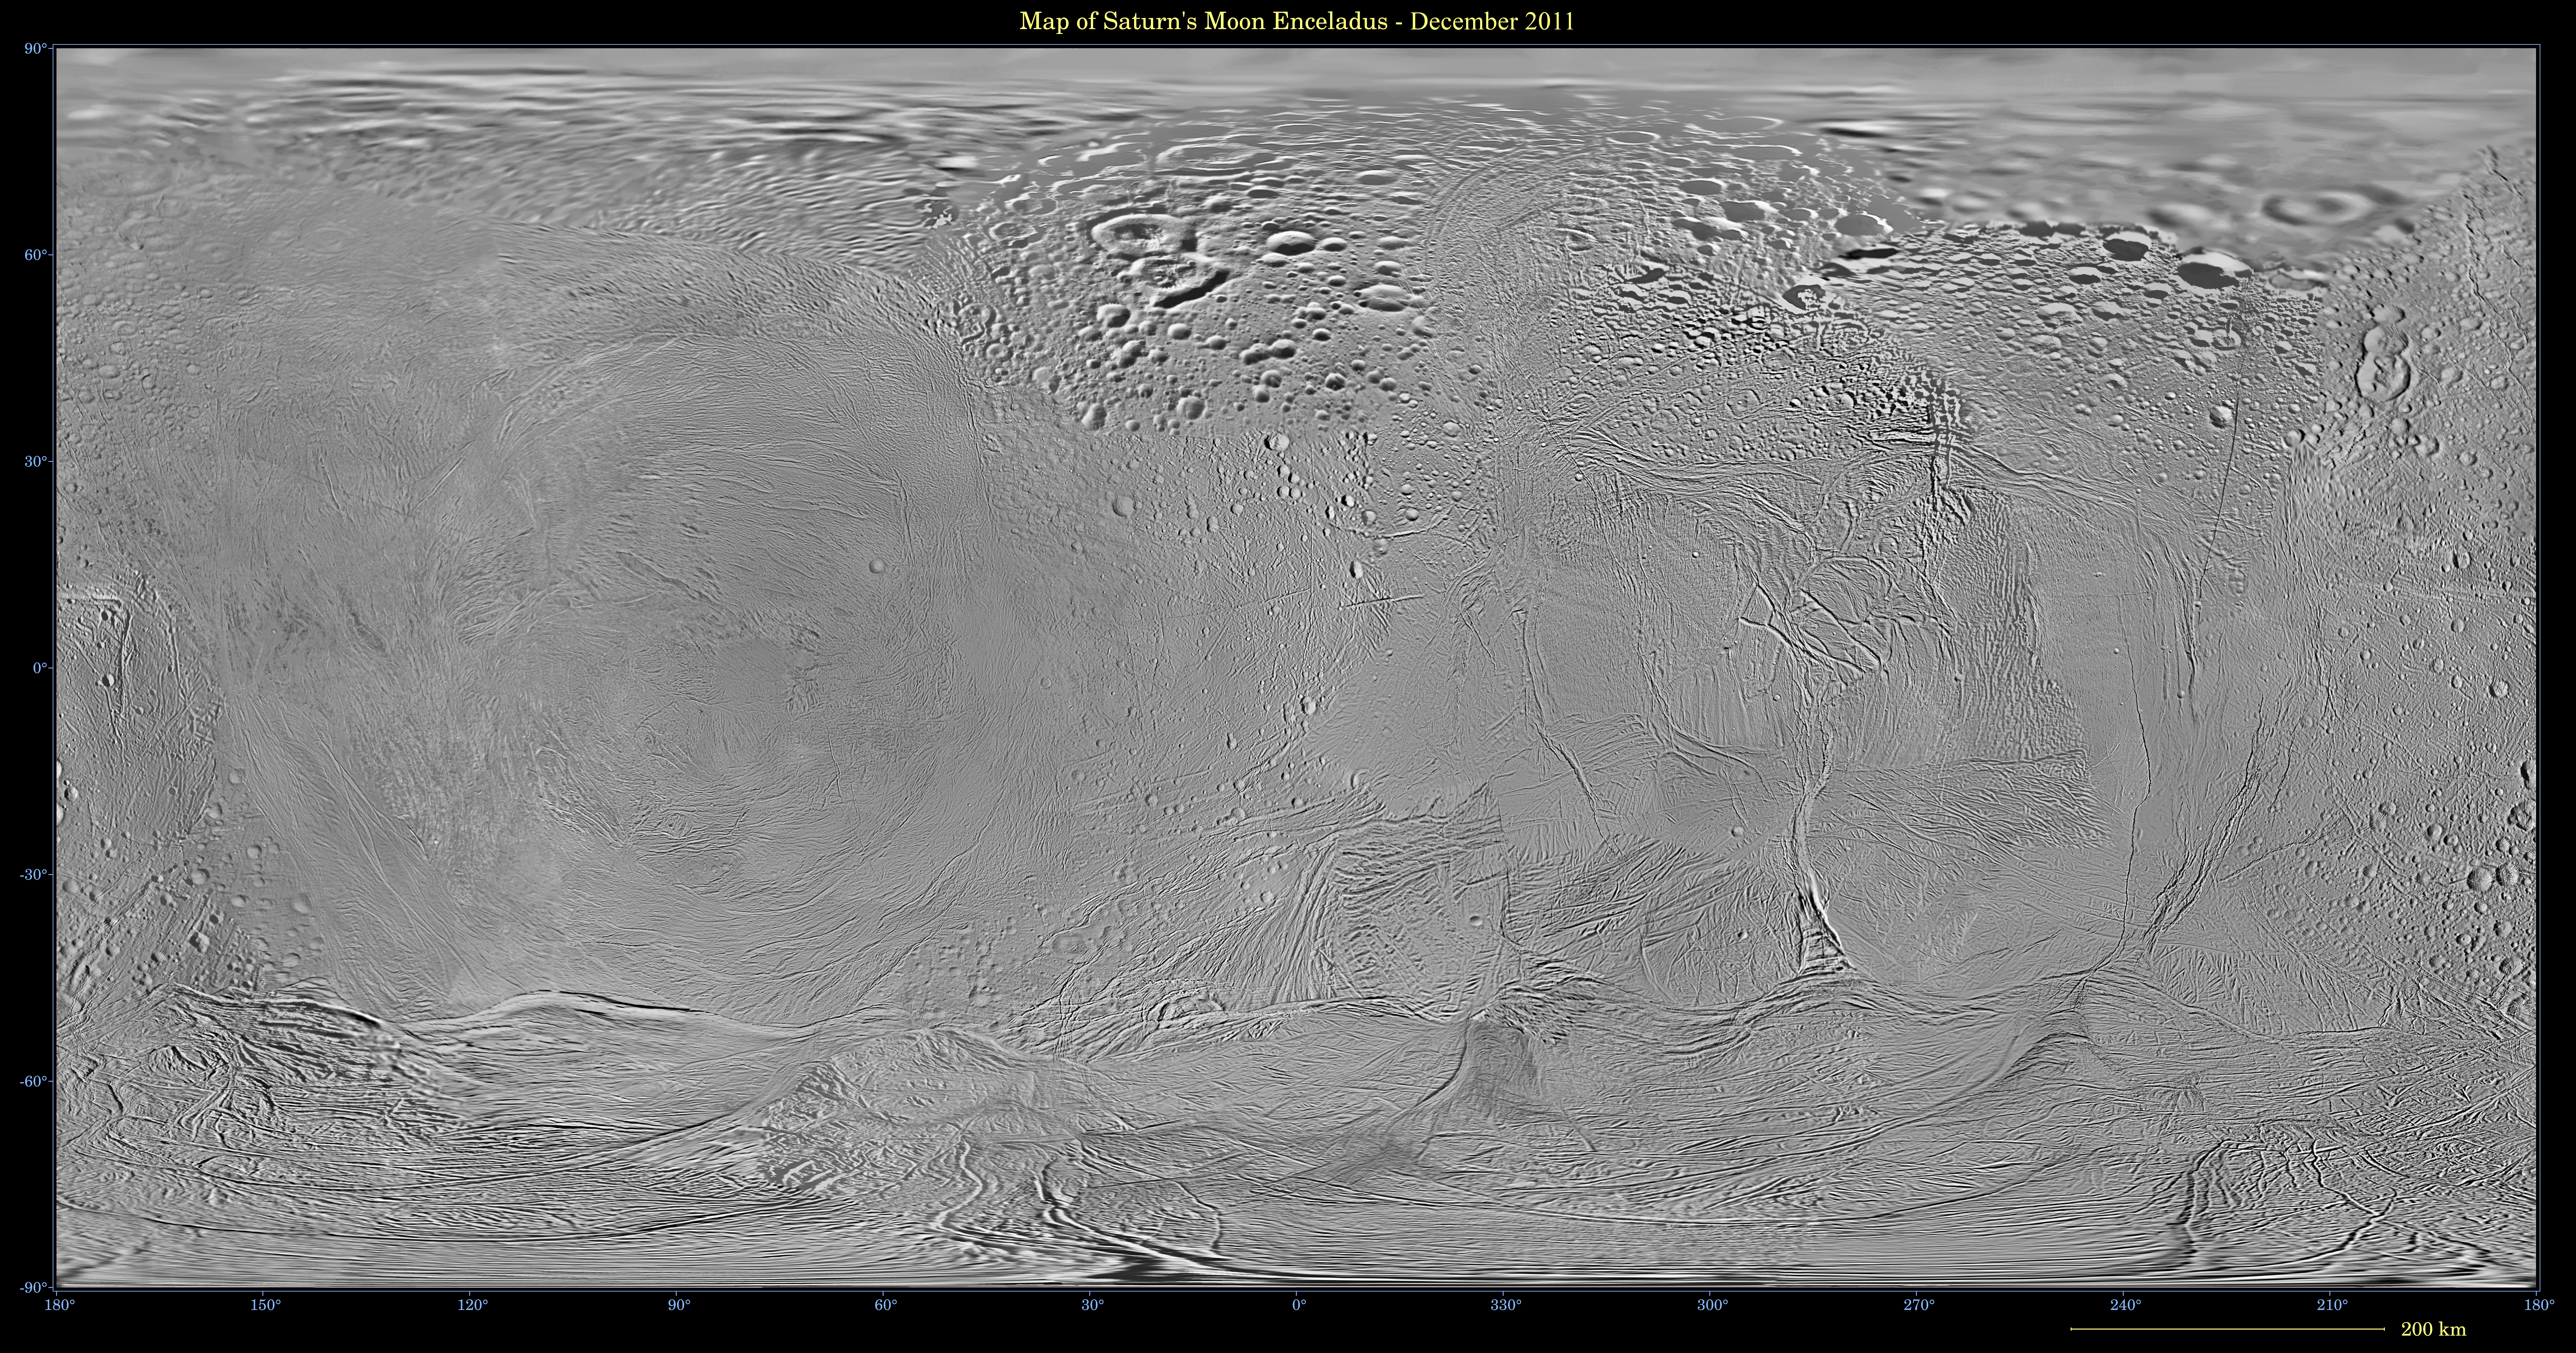

Map of Enceladus – December 2011

This mosaic shows an updated global map of Saturn’s icy moon Enceladus, created using images taken during Cassini spacecraft flybys. The map incorporates new images taken during flybys in December 2011.

This map is an update to the version released in February 2010 (see PIA12564). Like other recent Enceladus global maps, this mosaic was shifted by 3.5 degrees to the west, compared to 2006 versions, to be consistent with the International Astronomical Union longitude definition for Enceladus.

The so-called “tiger stripe” features that have captivated Cassini scientists can be seen distorted by the projection method in the lower middle left and lower middle right of the image.

The map is an equidistant (simple cylindrical) projection and has a scale of 360 feet (110 meters) per pixel at the equator. The mean radius of Enceladus used for projection of this map is 157 miles (252 kilometers).

Photojournal Note: Also available is the full resolution TIFF. This file may be too large to view from a browser; it can be downloaded onto your desktop by right-clicking on the previous link and viewed with image viewing software.

The Cassini-Huygens mission is a cooperative project of NASA, the European Space Agency and the Italian Space Agency. The Jet Propulsion Laboratory, a division of the California Institute of Technology in Pasadena, manages the mission for NASA’s Science Mission Directorate, Washington, D.C. The Cassini orbiter and its two onboard cameras were designed, developed and assembled at JPL. The imaging operations center is based at the Space Science Institute in Boulder, Colo.

Credit: NASA/JPL-Caltech/Space Science Institute